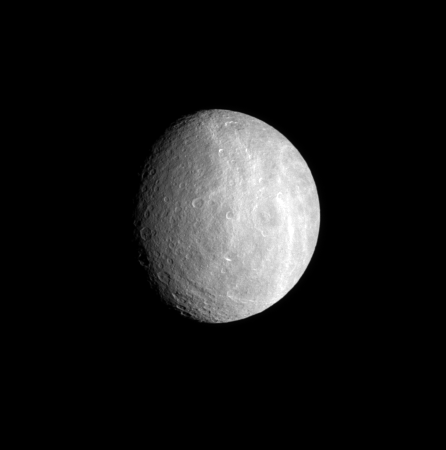

A Defining Feature

Bright, wispy markings cover the trailing hemisphere of Rhea. The features are thought to be similar in nature to the bright, icy canyons seen on Dione (see PIA06162).

North on Rhea (1,528 kilometers, 949 miles across) is up and rotated 17 degrees to the left.

The image was taken in visible green light with the Cassini spacecraft narrow-angle camera on July 22, 2007. The view was acquired at a distance of approximately 1.2 million kilometers (700,000 miles) from Rhea and at a Sun-Rhea-spacecraft, or phase, angle of 42 degrees. Image scale is 7 kilometers (4 miles) per pixel.

The Cassini-Huygens mission is a cooperative project of NASA, the European Space Agency and the Italian Space Agency. The Jet Propulsion Laboratory, a division of the California Institute of Technology in Pasadena, manages the mission for NASA’s Science Mission Directorate, Washington, D.C. The Cassini orbiter and its two onboard cameras were designed, developed and assembled at JPL. The imaging operations center is based at the Space Science Institute in Boulder, Colo.

Credit: NASA/JPL/Space Science Institute